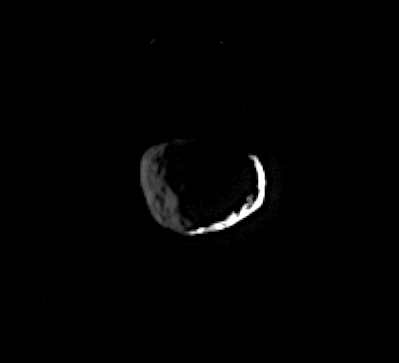

The Two Faces of Janus

The Roman god Janus is usually depicted with two faces, one looking forward and one behind. Janus is captured here by Cassini, showing two faces of its own.

This view shows a sliver of Janus’s dayside, plus much of the dark side. Part of the darkened terrain to the left is lit dimly by reflected light from Saturn, revealing craters there.

North on Janus is up in this image. A brightly sunlit view of Janus (181 kilometers, or 113 miles across) can be seen in PIA07529.

The image was taken in visible green light with the Cassini spacecraft narrow-angle camera on Aug. 2, 2005, at a distance of approximately 541,000 kilometers (336,000 miles) from Janus and at a Sun-Janus-spacecraft, or phase, angle of 147 degrees. Resolution in the original image was 3 kilometers (2 miles) per pixel. The image has been contrast-enhanced and magnified by a factor of two to aid visibility.

The Cassini-Huygens mission is a cooperative project of NASA, the European Space Agency and the Italian Space Agency. The Jet Propulsion Laboratory, a division of the California Institute of Technology in Pasadena, manages the mission for NASA’s Science Mission Directorate, Washington, D.C. The Cassini orbiter was designed, developed and assembled at JPL.

Credit: NASA/JPL/Space Science Institute